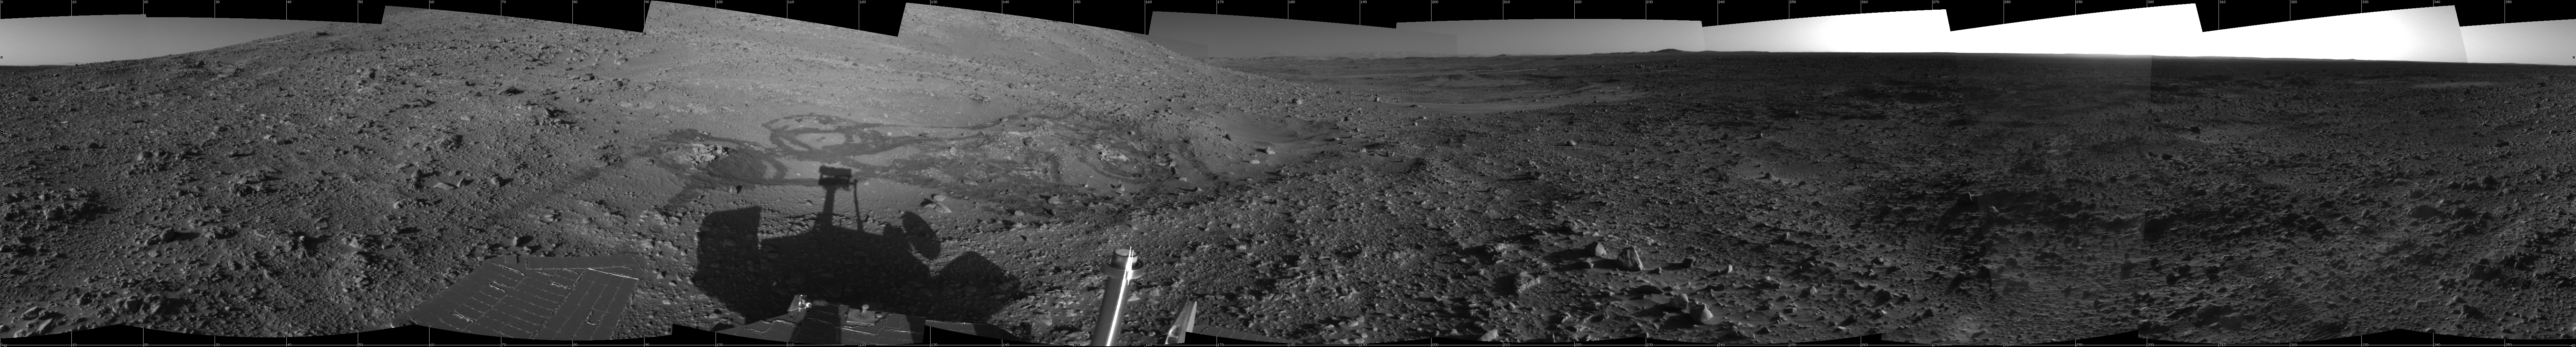

Spirit’s View from ‘Engineering Flats’

Figure 1

This 360-degree view from a site dubbed “Engineering Flats” combines several frames taken by the navigation camera on NASA’s Mars Exploration Rover Spirit during the rover’s 182nd martian day, or sol (July 7, 2004). Spirit had driven to this spot in the “Columbia Hills” for four sols of engineering work on its right front wheel and a recalibration of positioning accuracy for tools on its robotic arm. The wheel tracks just beyond the rover’s shadow indicate where Spirit had spent the preceding three weeks examining rocks in and near “Hank’s Hollow.” The view is presented in a cylindrical projection with geometric seam correction.

Figure 1 is the left-eye view of a stereo pair and Figure 2 is the right-eye view of a stereo pair.

Credit: NASA/JPL